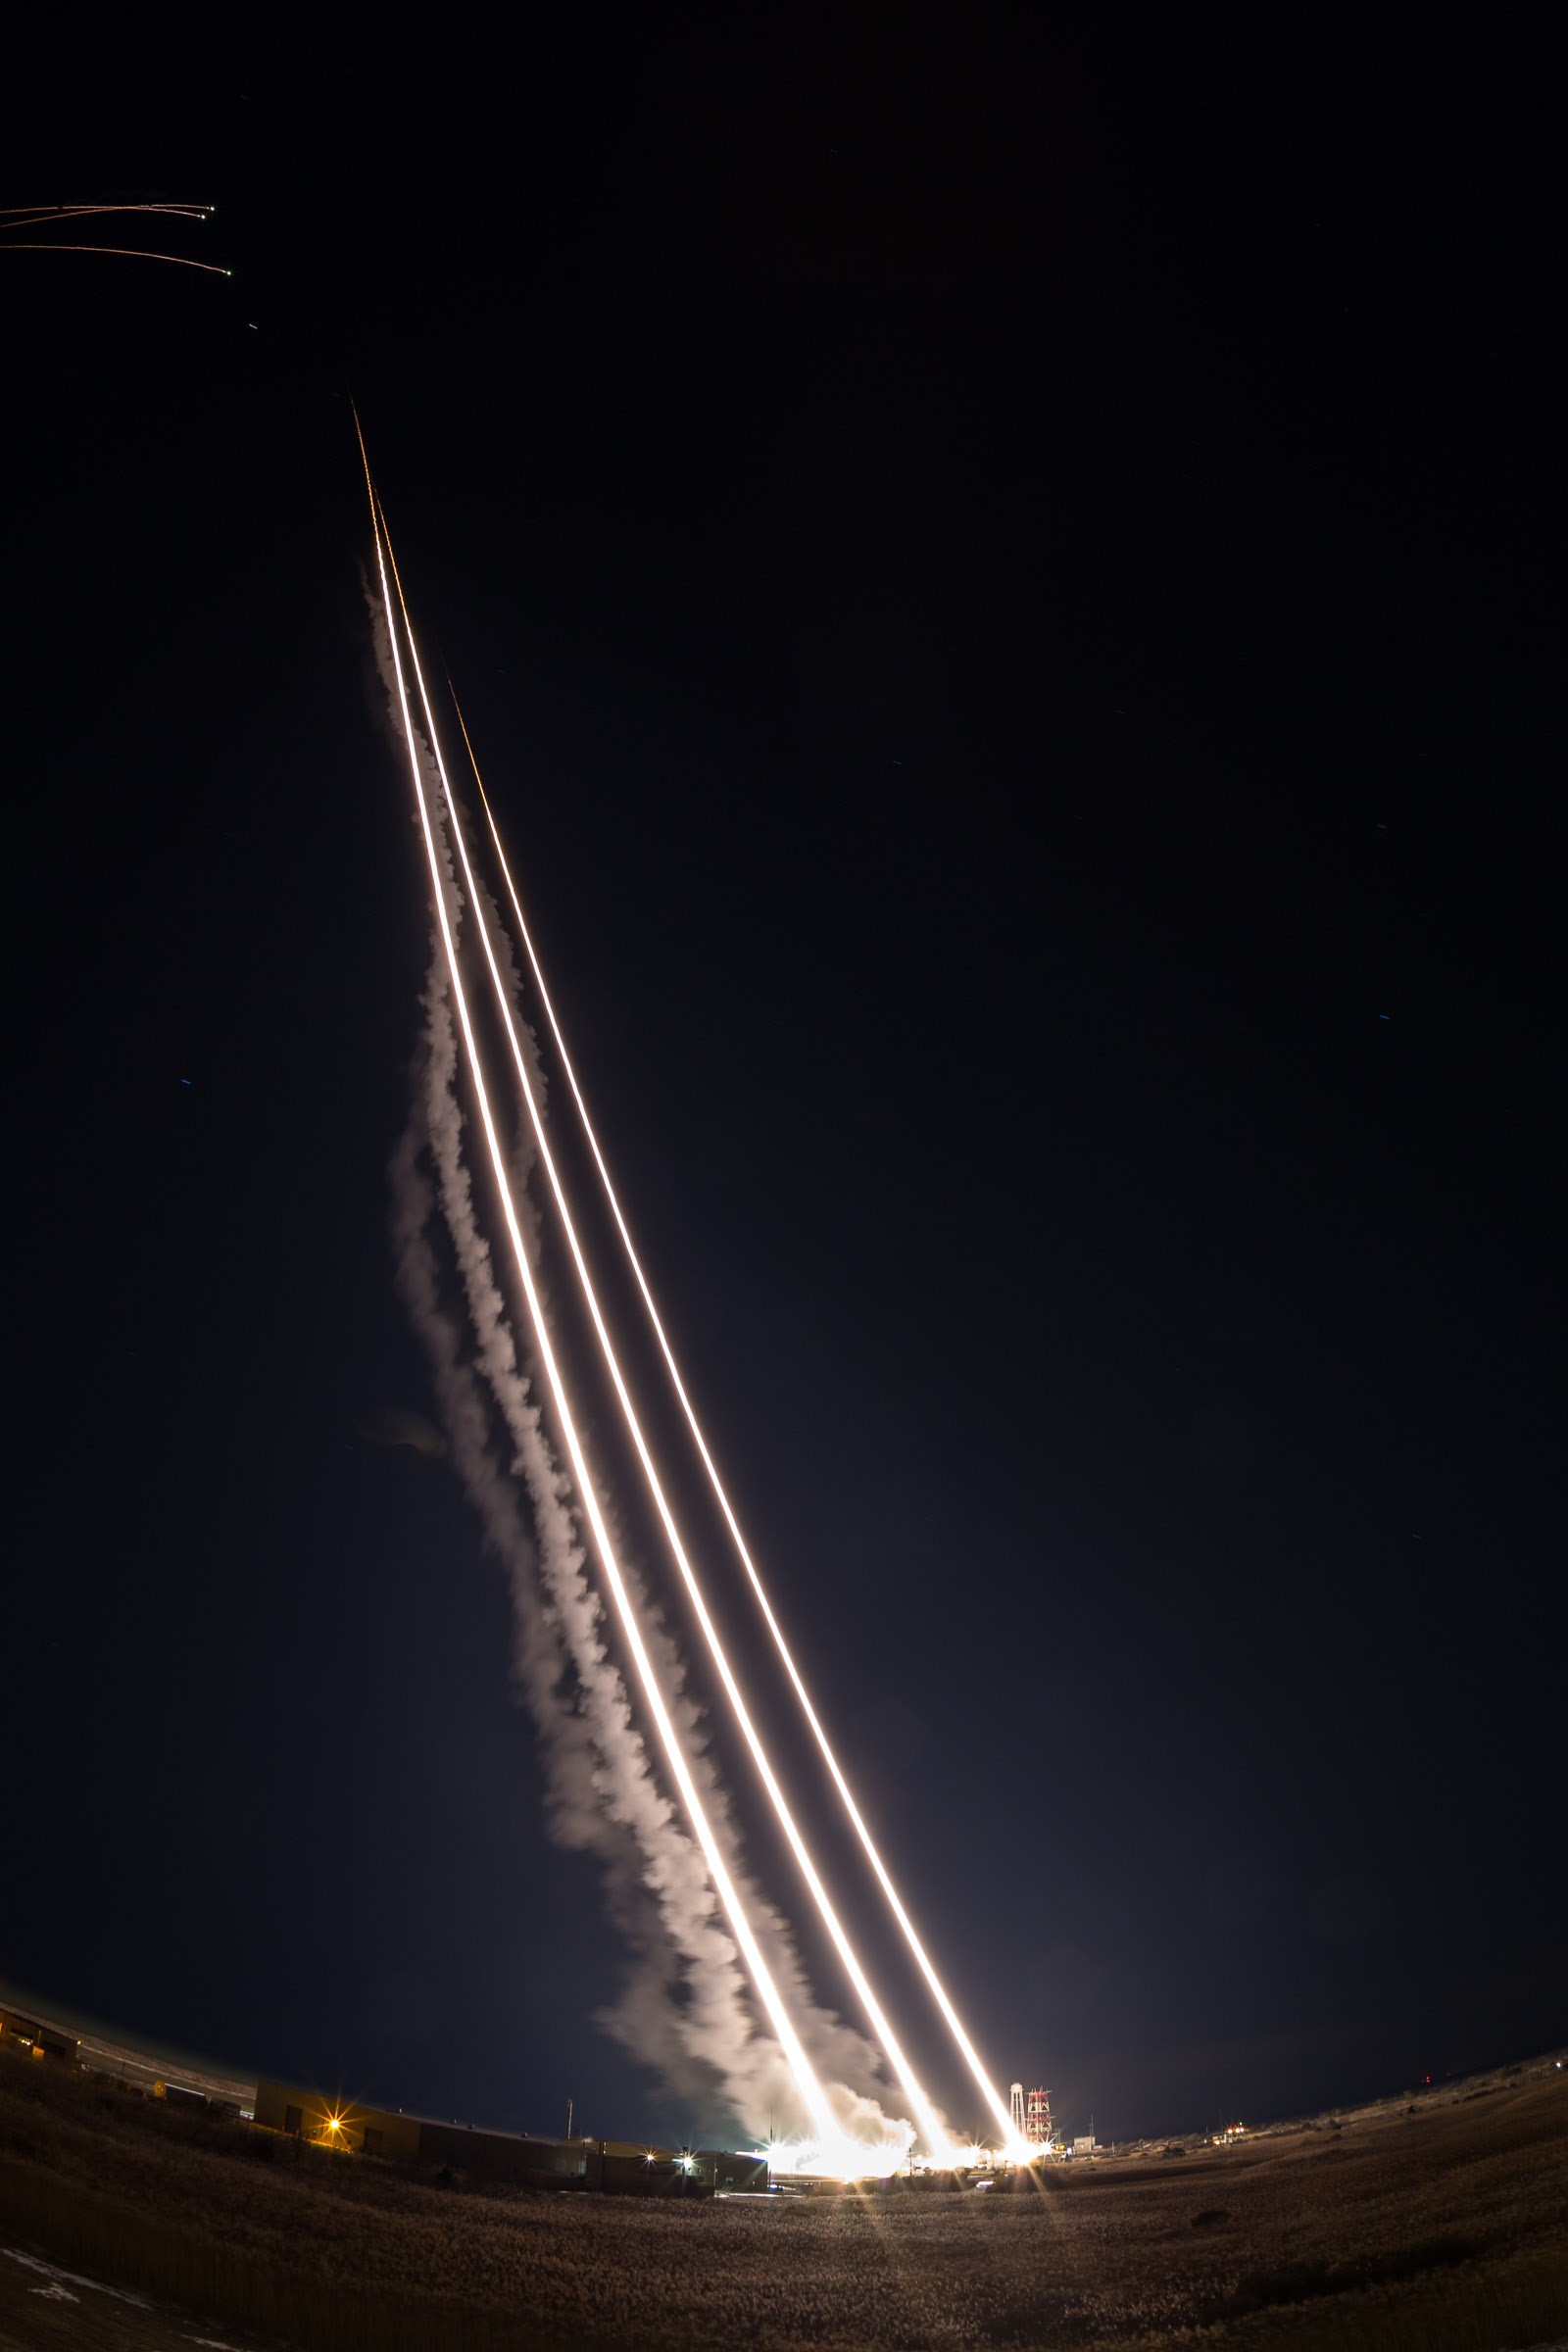

Rockets Launched from NASA’s Wallops Flight Facility

NASA’s Wallops Flight Facility supported the successful launch of three Terrier-Oriole suborbital rockets for the Department of Defense between 2:30 and 2:31 a.m. today, Feb. 24, from NASA’s launch range on the Eastern Shore of Virginia. The next launch from the Wallops Flight Facility is a NASA Terrier-Improved Malemute suborbital sounding rocket between 6 and 9 a.m. on March 27. The rocket will be carrying the Rocksat-X payload carrying university student developed experiments.

Credit: NASA/Alison Stancil